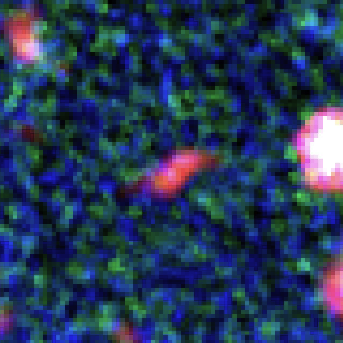

z~10 Galaxy Candidate in Galaxy Cluster MACS J0416.1-2403

Object Name: "Tayna"
Object Description: Galaxy Candidate in Galaxy Cluster MACS J0416.1-2403

Credit: NASA, ESA, and L. Infante (Pontificia Universidad Católica de Chile)